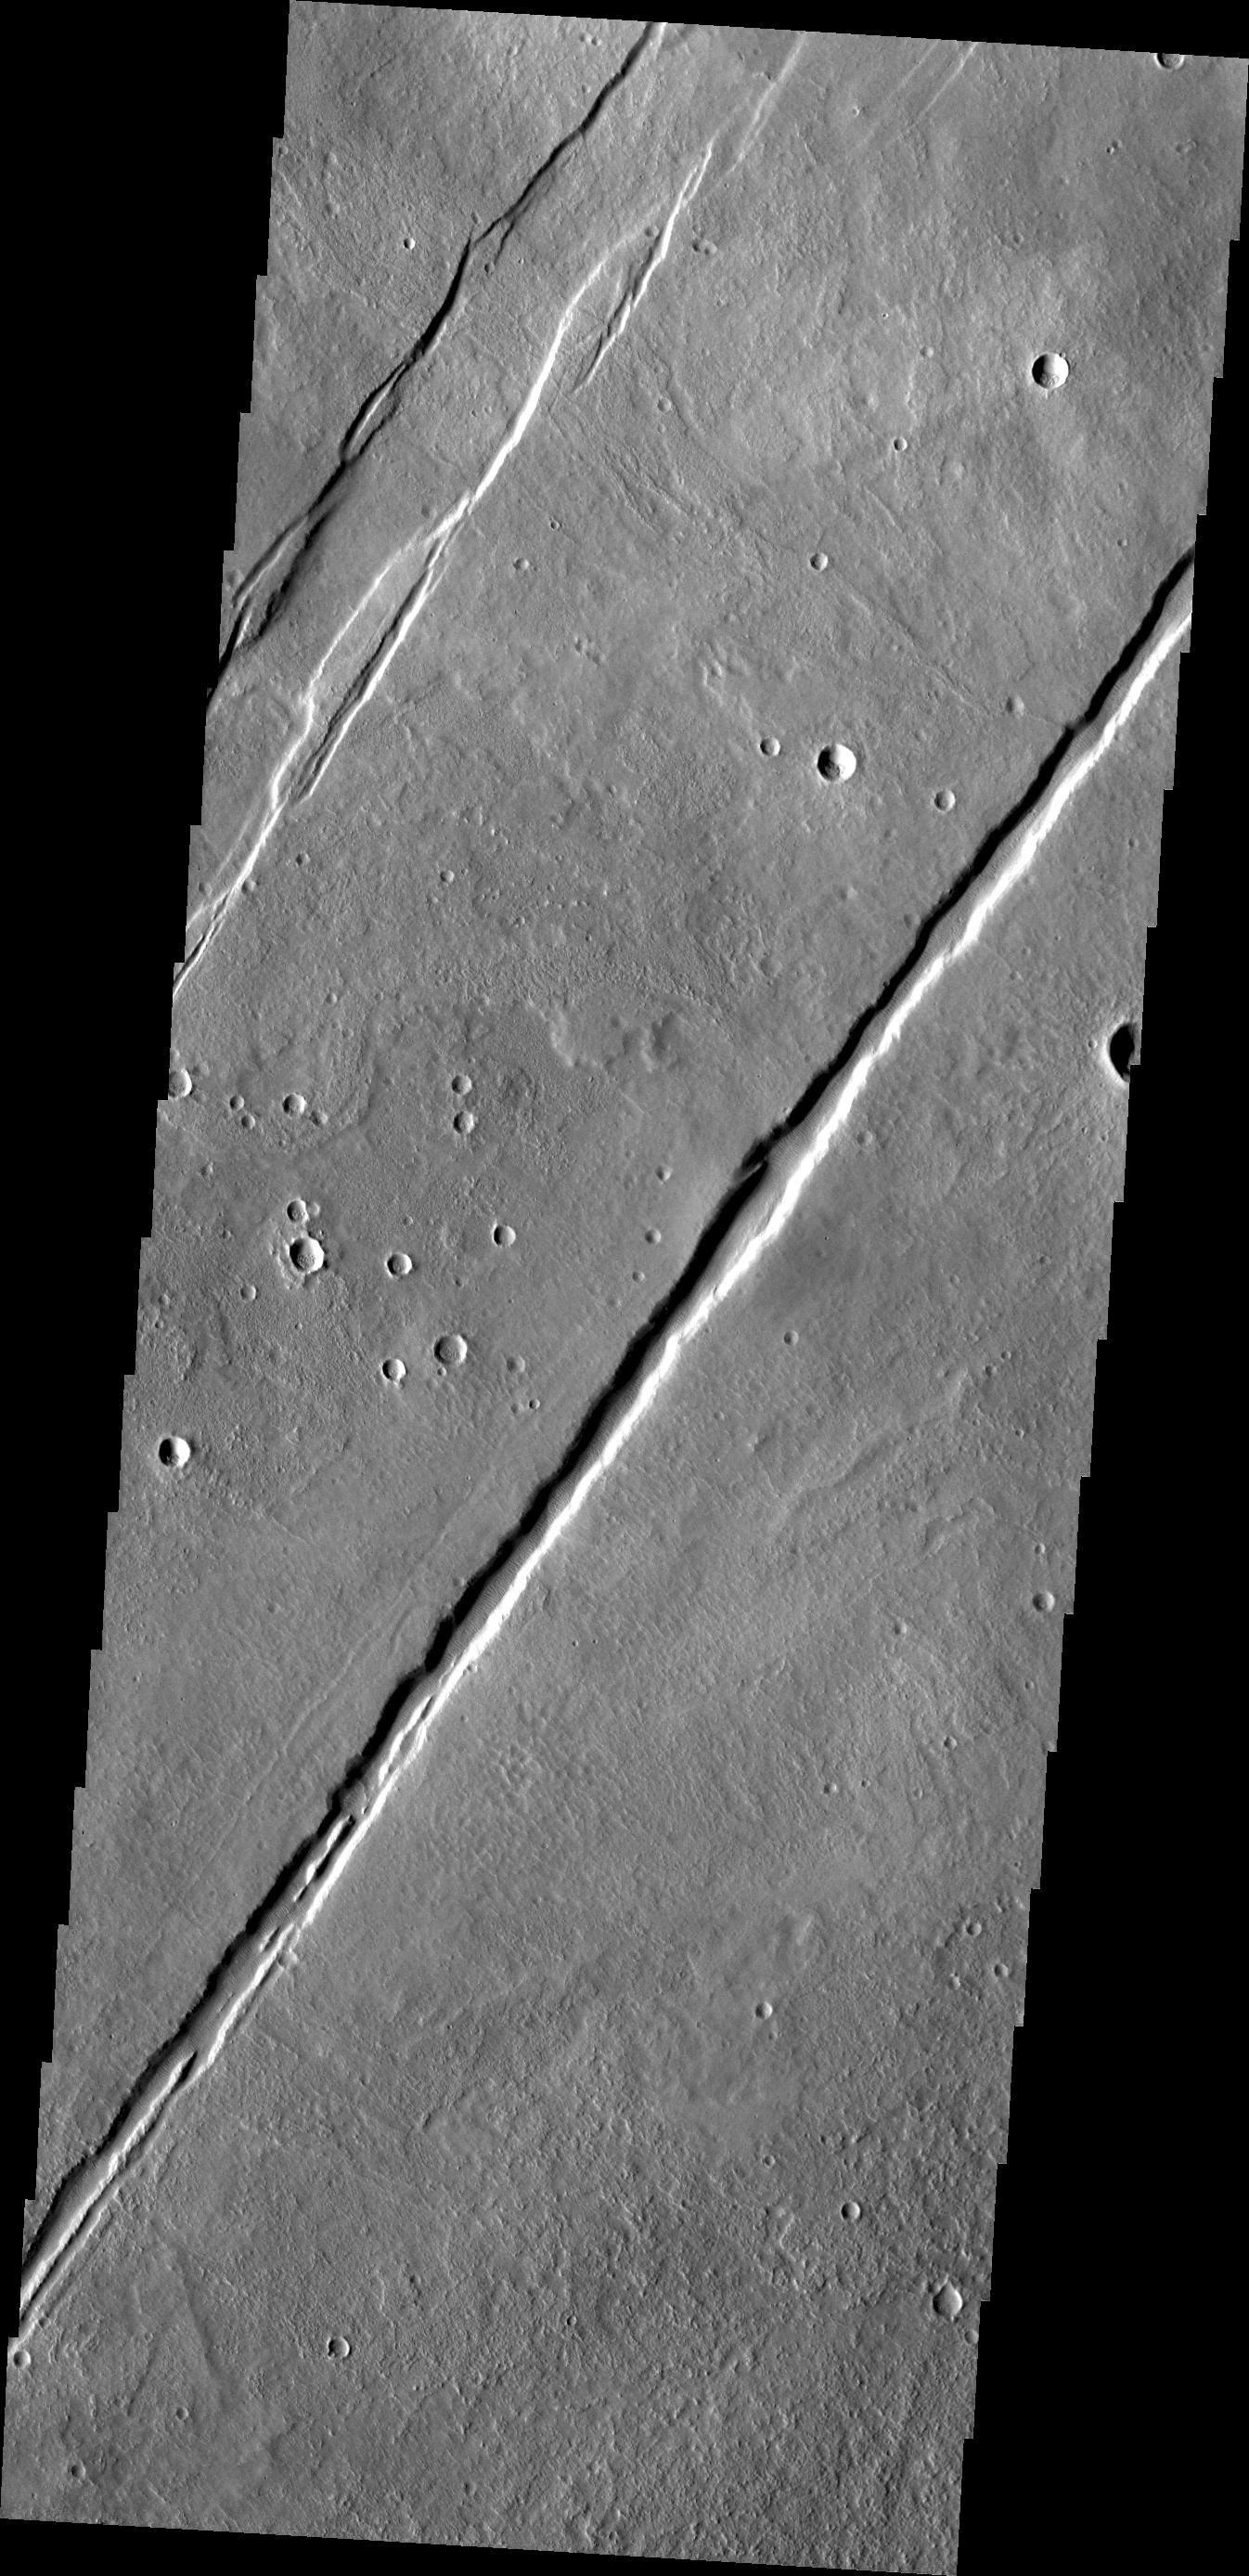

Alba Mons Tectonics

Termed both “catena” and “fossae,” long linear depressions are a dominate surface feature of Alba Mons. Created by tectonic forces, these depressions are fault bounded downdropped blocks of materials called grabens on Earth. Today’s VIS image shows two graben.

Credit: NASA/JPL/ASU